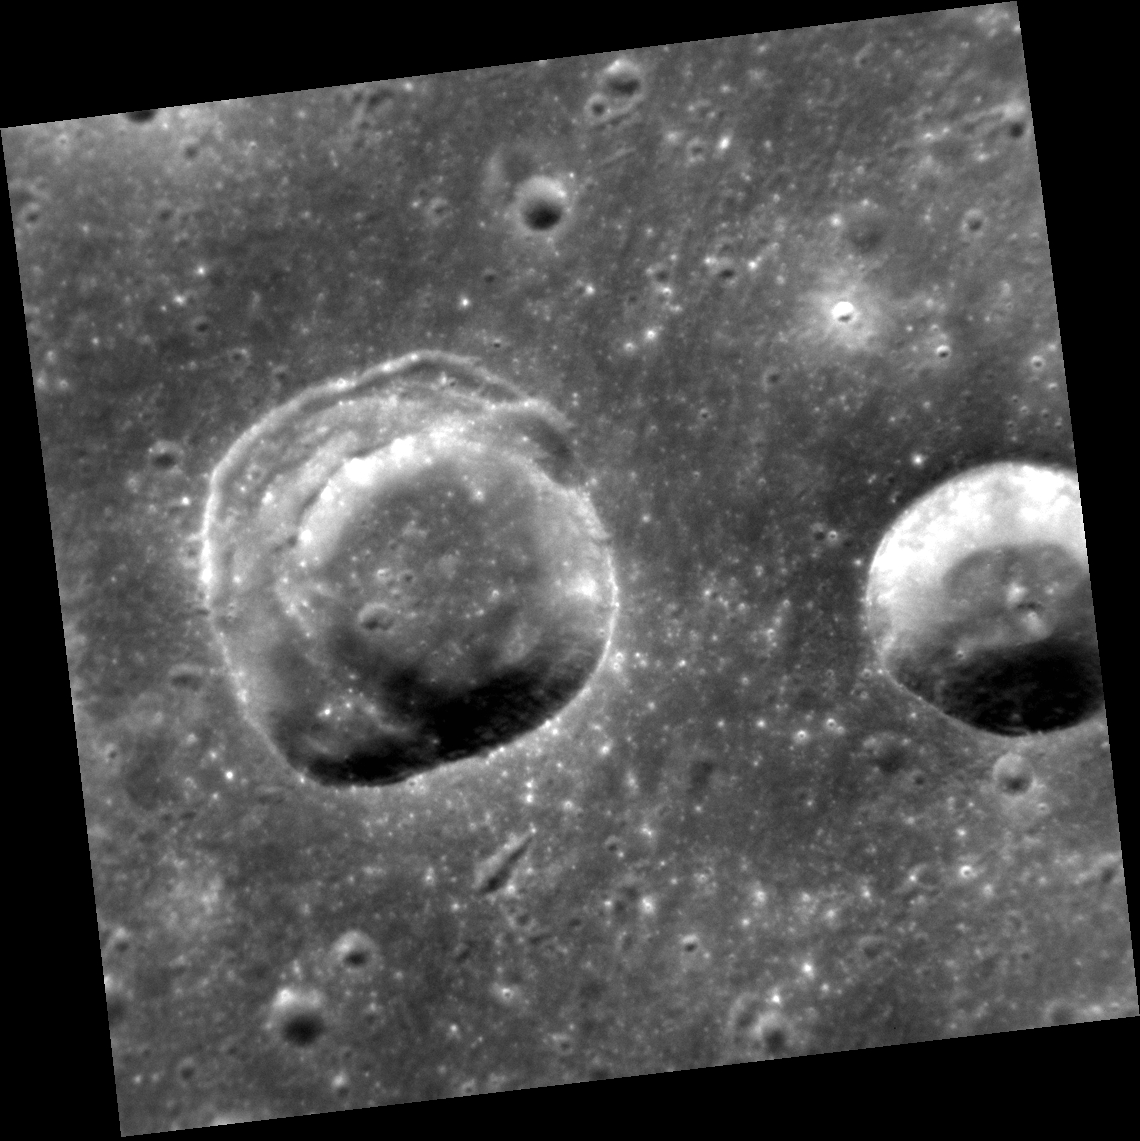

Riddle Me This

This view shows two craters in an area of smooth plains. The crater on the left presents an interesting geological puzzle. Note that about 90° of the rim (in the east, the right side) is sharp. But the remaining 270° of the circumference consists of a broad terrace, formed by slumping and inward movement of material. Why do you think that part of the rim and wall suffered slumping? Differences in the strength of the target material? (And, if so, caused by what?) The angle at which the impactor struck the surface? The topography of the surface? The presence of buried topography or structures? Local or regional tectonics? What additional data could help to solve this riddle?

This image was acquired as a targeted set of stereo images. Targeted stereo observations are acquired at resolutions much higher than that of the 200-meter/pixel stereo base map. These targets acquired with the NAC enable the detailed topography of Mercury’s surface to be determined for a local area of interest.

Date acquired: January 19, 2014
Image Mission Elapsed Time (MET): 32450033
Image ID: 5600811
Instrument: Narrow Angle Camera (NAC) of the Mercury Dual Imaging System (MDIS)
Center Latitude: 32.99°
Center Longitude: 3.36° E
Resolution: 31 meters/pixel
Scale: The crater on the left is about 13 km (8 mi.) in diameter
Incidence Angle: 33.4°
Emission Angle: 3.5°
Phase Angle: 35.9°
North is up in this image.

The MESSENGER spacecraft is the first ever to orbit the planet Mercury, and the spacecraft’s seven scientific instruments and radio science investigation are unraveling the history and evolution of the Solar System’s innermost planet. During the first two years of orbital operations, MESSENGER acquired over 150,000 images and extensive other data sets. MESSENGER is capable of continuing orbital operations until early 2015.

For information regarding the use of images, see the MESSENGER image use policy.

Credit: NASA/Johns Hopkins University Applied Physics Laboratory/Carnegie Institution of Washington